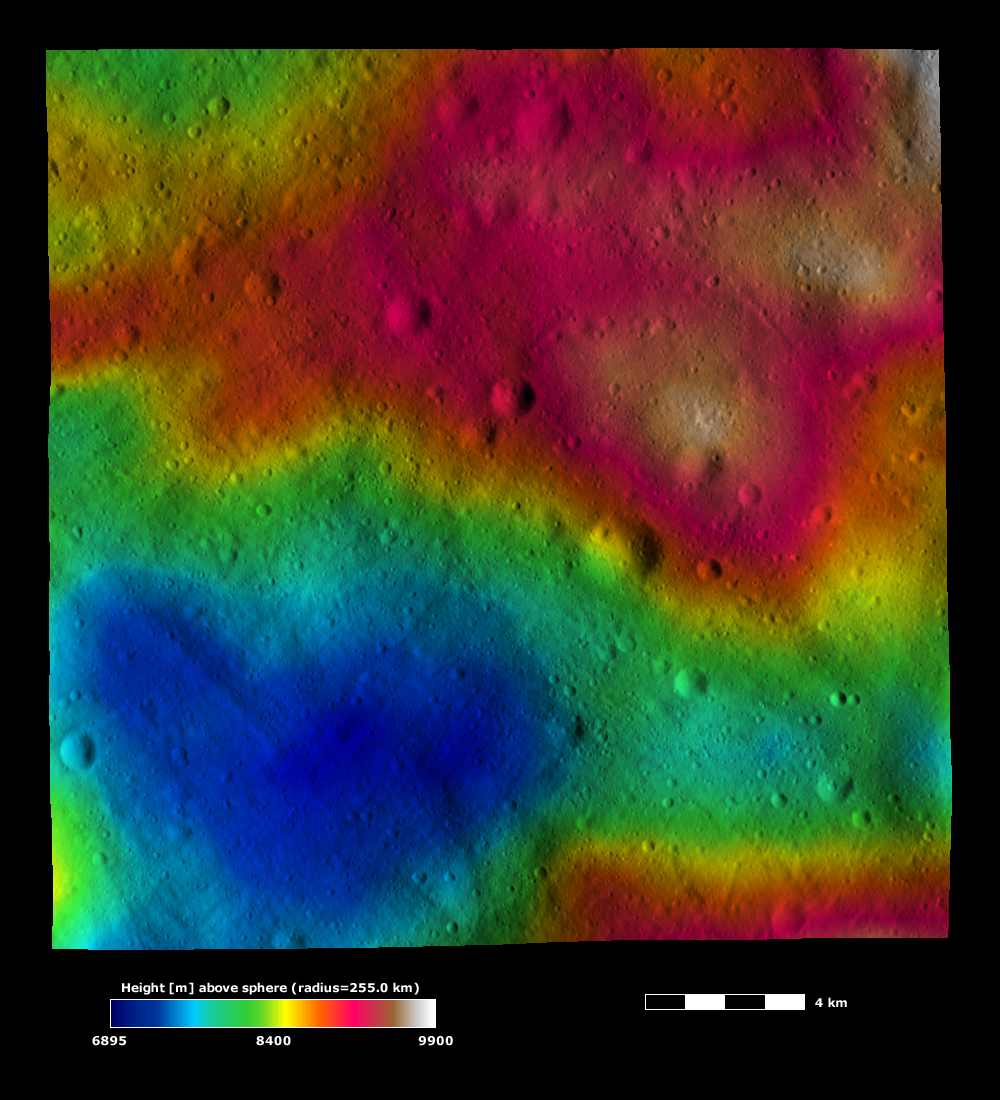

A Valentine from Vesta

This image is based on a Dawn FC (framing camera) image that is overlain by a color-coded height representation of topography. The topography is calculated from a set of images that were observed from different viewing directions, which allows stereo reconstruction. The various colors correspond to the height of the area. The white and red areas in the top of the image are the highest areas and the blue, heart-shaped area in the bottom of the image is the lowest area. This heart-shaped hollow is roughly 10 kilometers (6 miles) across at its widest point.

This image is located in Vesta’s Pinaria quadrangle and the center of the image is 36.0 degrees south latitude, 82.3 degrees east longitude. NASA’s Dawn spacecraft obtained this image with its framing camera on Dec. 13, 2011. This image was taken through the camera’s clear filter. The distance to the surface of Vesta is 272 kilometers (169 miles) and the image has a resolution of about 25 meters (82 feet) per pixel. This image was acquired during the LAMO (low-altitude mapping orbit) phase of the mission. This image is lambert-azimuthal map projected.

The Dawn mission to Vesta and Ceres is managed by NASA’s Jet Propulsion Laboratory, a division of the California Institute of Technology in Pasadena, for NASA’s Science Mission Directorate, Washington D.C. UCLA is responsible for overall Dawn mission science. The Dawn framing cameras have been developed and built under the leadership of the Max Planck Institute for Solar System Research, Katlenburg-Lindau, Germany, with significant contributions by DLR German Aerospace Center, Institute of Planetary Research, Berlin, and in coordination with the Institute of Computer and Communication Network Engineering, Braunschweig. The Framing Camera project is funded by the Max Planck Society, DLR, and NASA/JPL.

Credit: NASA/JPL-Caltech/UCLA/MPS/DLR/IDA